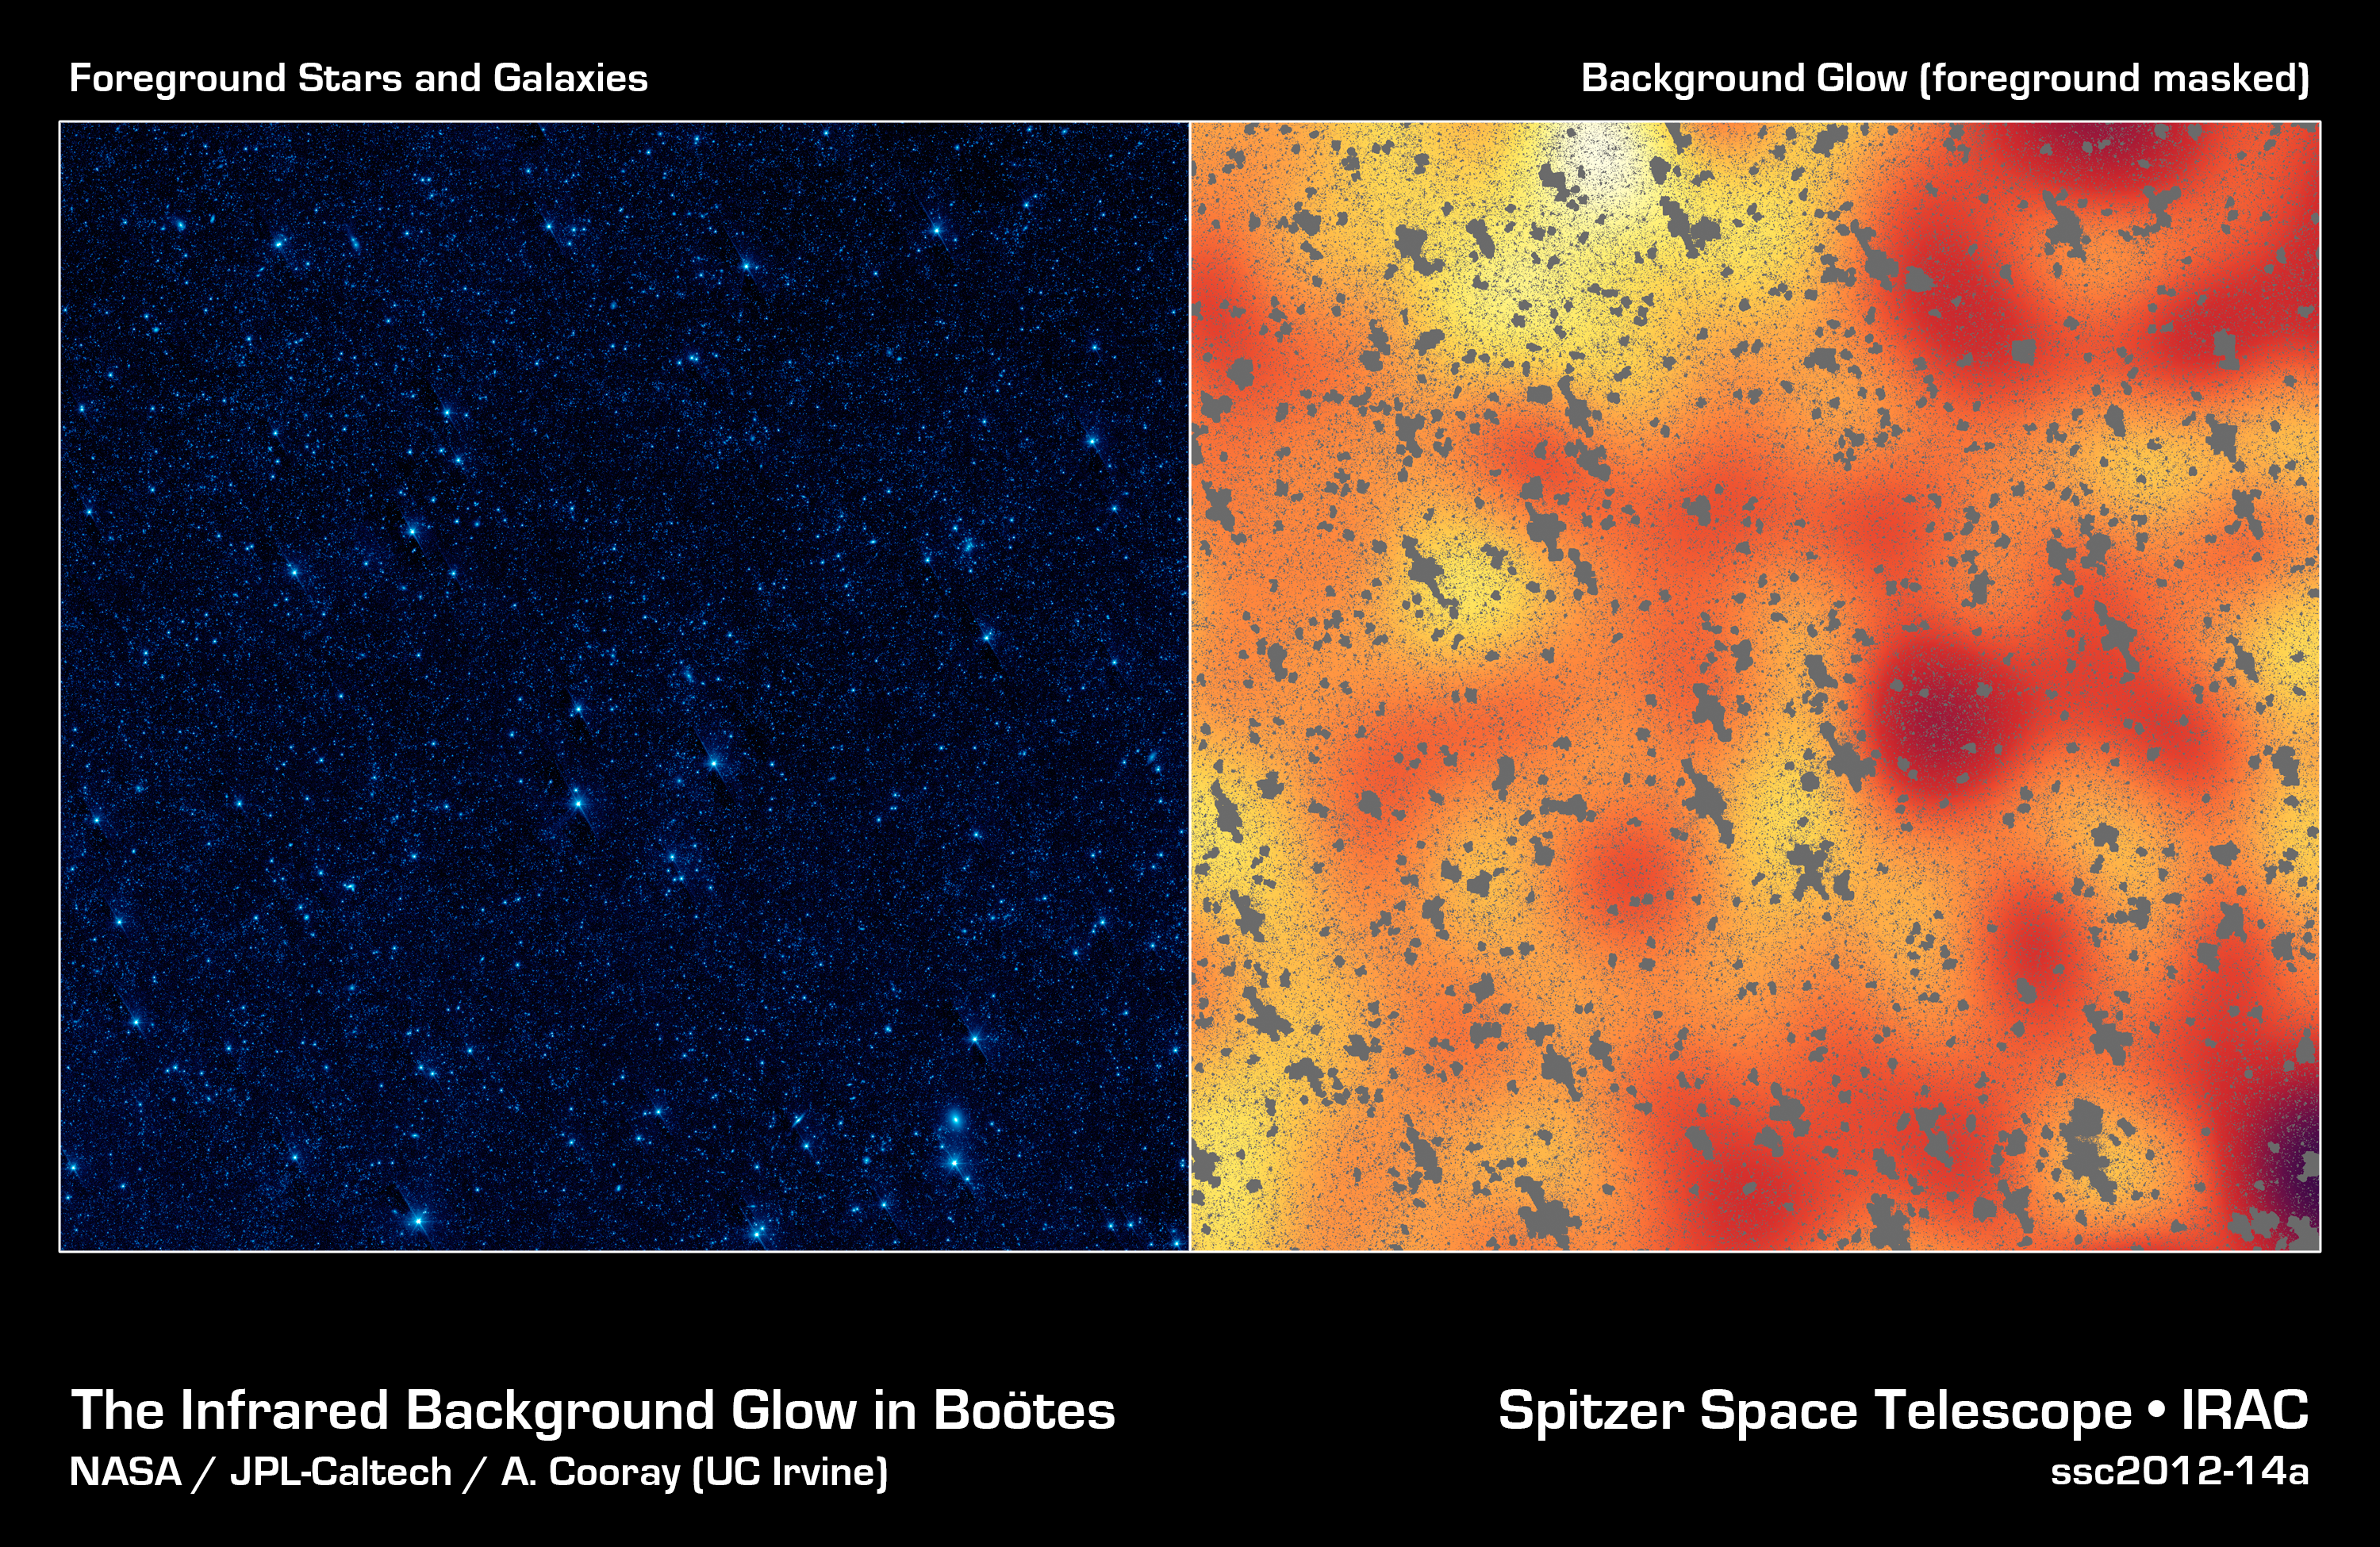

Unmasking a Hidden Glow

The image on the left shows a portion of our sky, called the Botes field, in infrared light, while the image on the right shows a mysterious, background infrared glow captured by NASA's Spitzer Space Telescope in the same region of sky. Using Spitzer, researchers were able to detect this background glow, which spreads across the whole sky, by masking out light from galaxies and other known sources of light (the masks are the gray, blotchy marks).

The scientists find that this light is coming from stray stars that were torn away from galaxies. When galaxies tangle and merge -- a natural stage of galaxy growth -- stars often get kicked out in the process. The stars are too faint to be seen individually, but Spitzer may be seeing their collective glow.

Credit: NASA/JPL-Caltech/UC Irvine